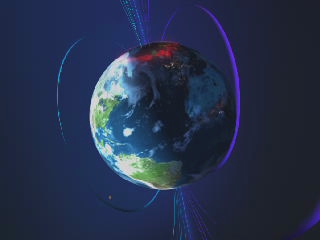

Solarwind [Video]

Animation of solar wind impacting the magnetosphere and creating aurora.

Credit: NASA/GSFC/SOHO/ESA Sound: Juan Carlos Garcia